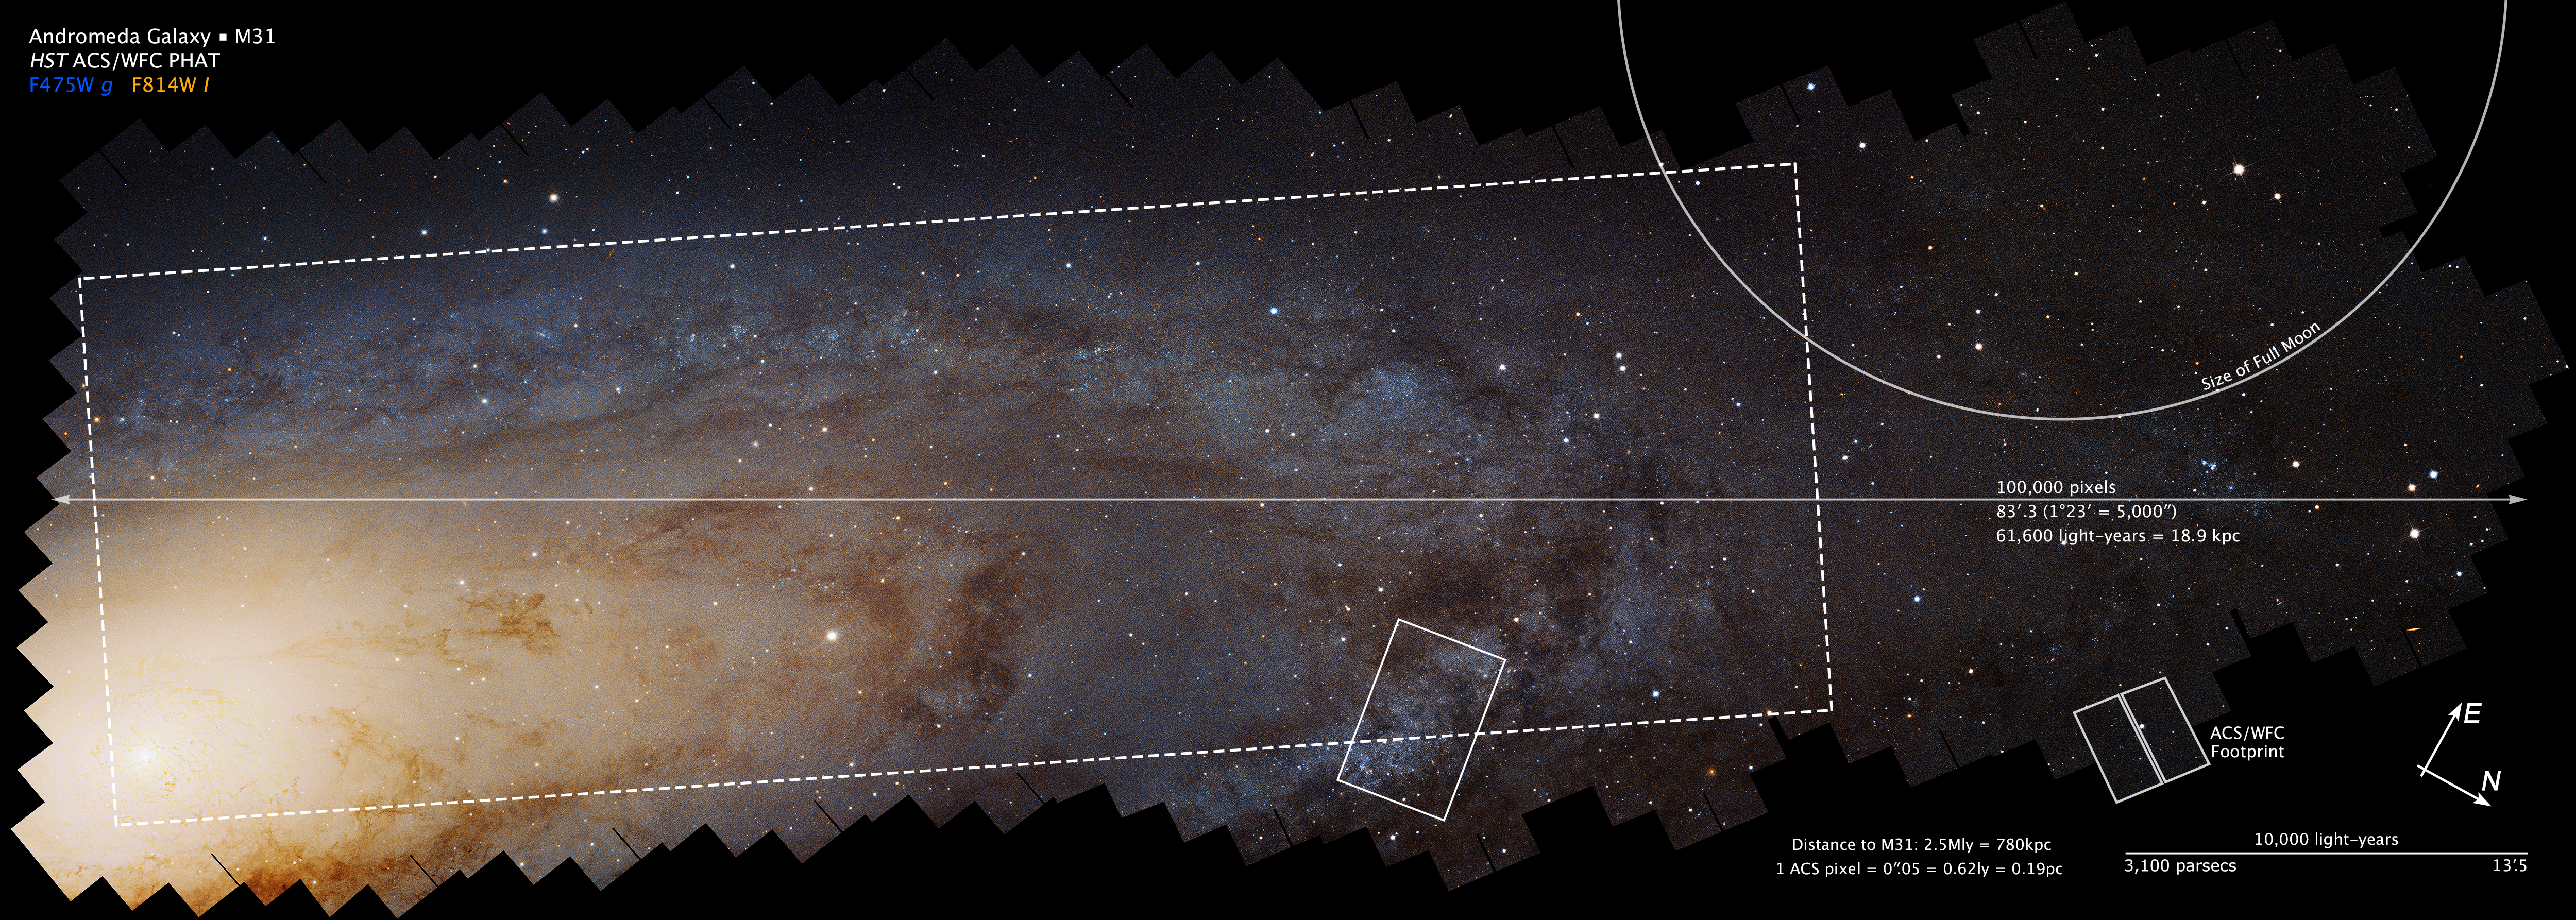

Compass and Scale Image of PHAT Mosaic

Object Name: M31, Andromeda Galaxy, NGC 224
Object Description: Spiral Galaxy
Instrument: HST/ACS
Filters: F475W (g) and F814W (I)
Exposure Time: 394 hours (16.1 days)

This image is a composite of separate exposures acquired by the ACS instrument on the Hubble Space Telescope. Several filters were used to sample broad wavelength ranges. The color results from assigning different hues (colors) to each monochromatic (grayscale) image associated with an individual filter. In this case, the assigned colors are: Blue: F475W (g) Yellow: F814W (I)

Credit: NASA, ESA, and Z. Levay (STScI/AURA); Acknowledgment: NASA, ESA, J. Dalcanton, B.F. Williams, and L.C. Johnson (University of Washington), the PHAT team, and R. Gendler